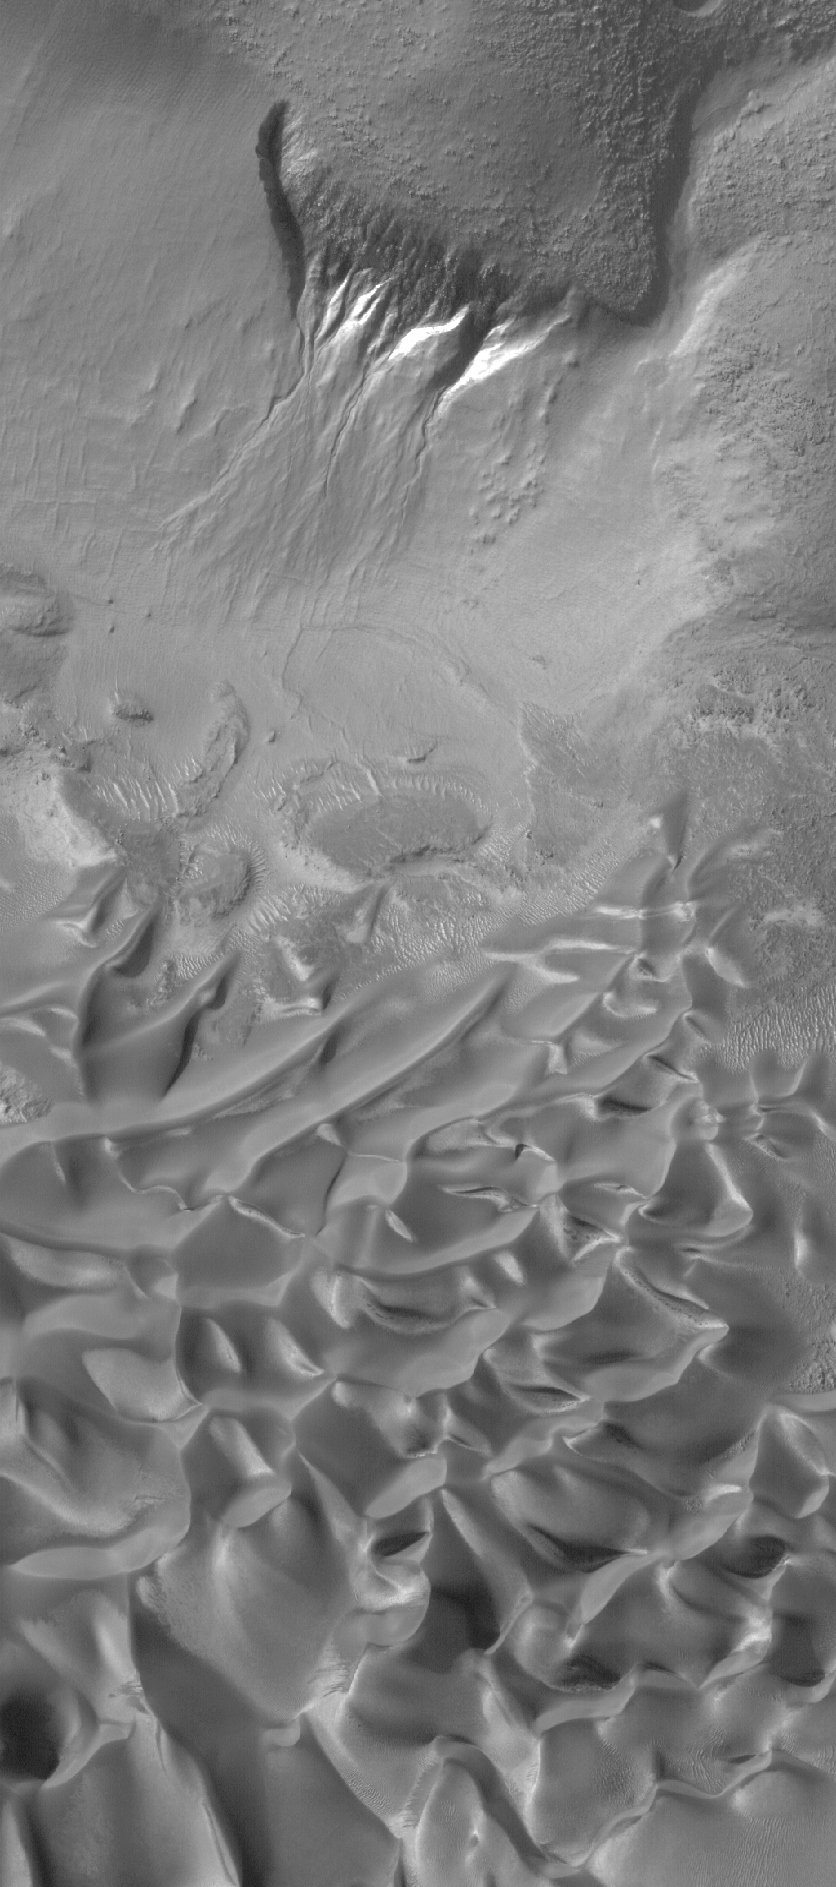

Gullies and Dunes

7 July 2006
This Mars Global Surveyor (MGS) Mars Orbiter Camera (MOC) image shows gullies overlain by seasonal frost in the north wall of an unnamed crater west of Hellas Planitia. The gullies likely formed by a combination of mass movement (i.e., landsliding) and fluid flow (i.e., water-rich debris flows). Below (south of) the gullies is a field of sand dunes; they, too, are covered by seasonal frost.

Location near: 47.4°S, 322.8°W
Image width: ~3 km (~1.9 mi)
Illumination from: upper left
Season: Southern Winter

Credit: NASA/JPL/Malin Space Science Systems